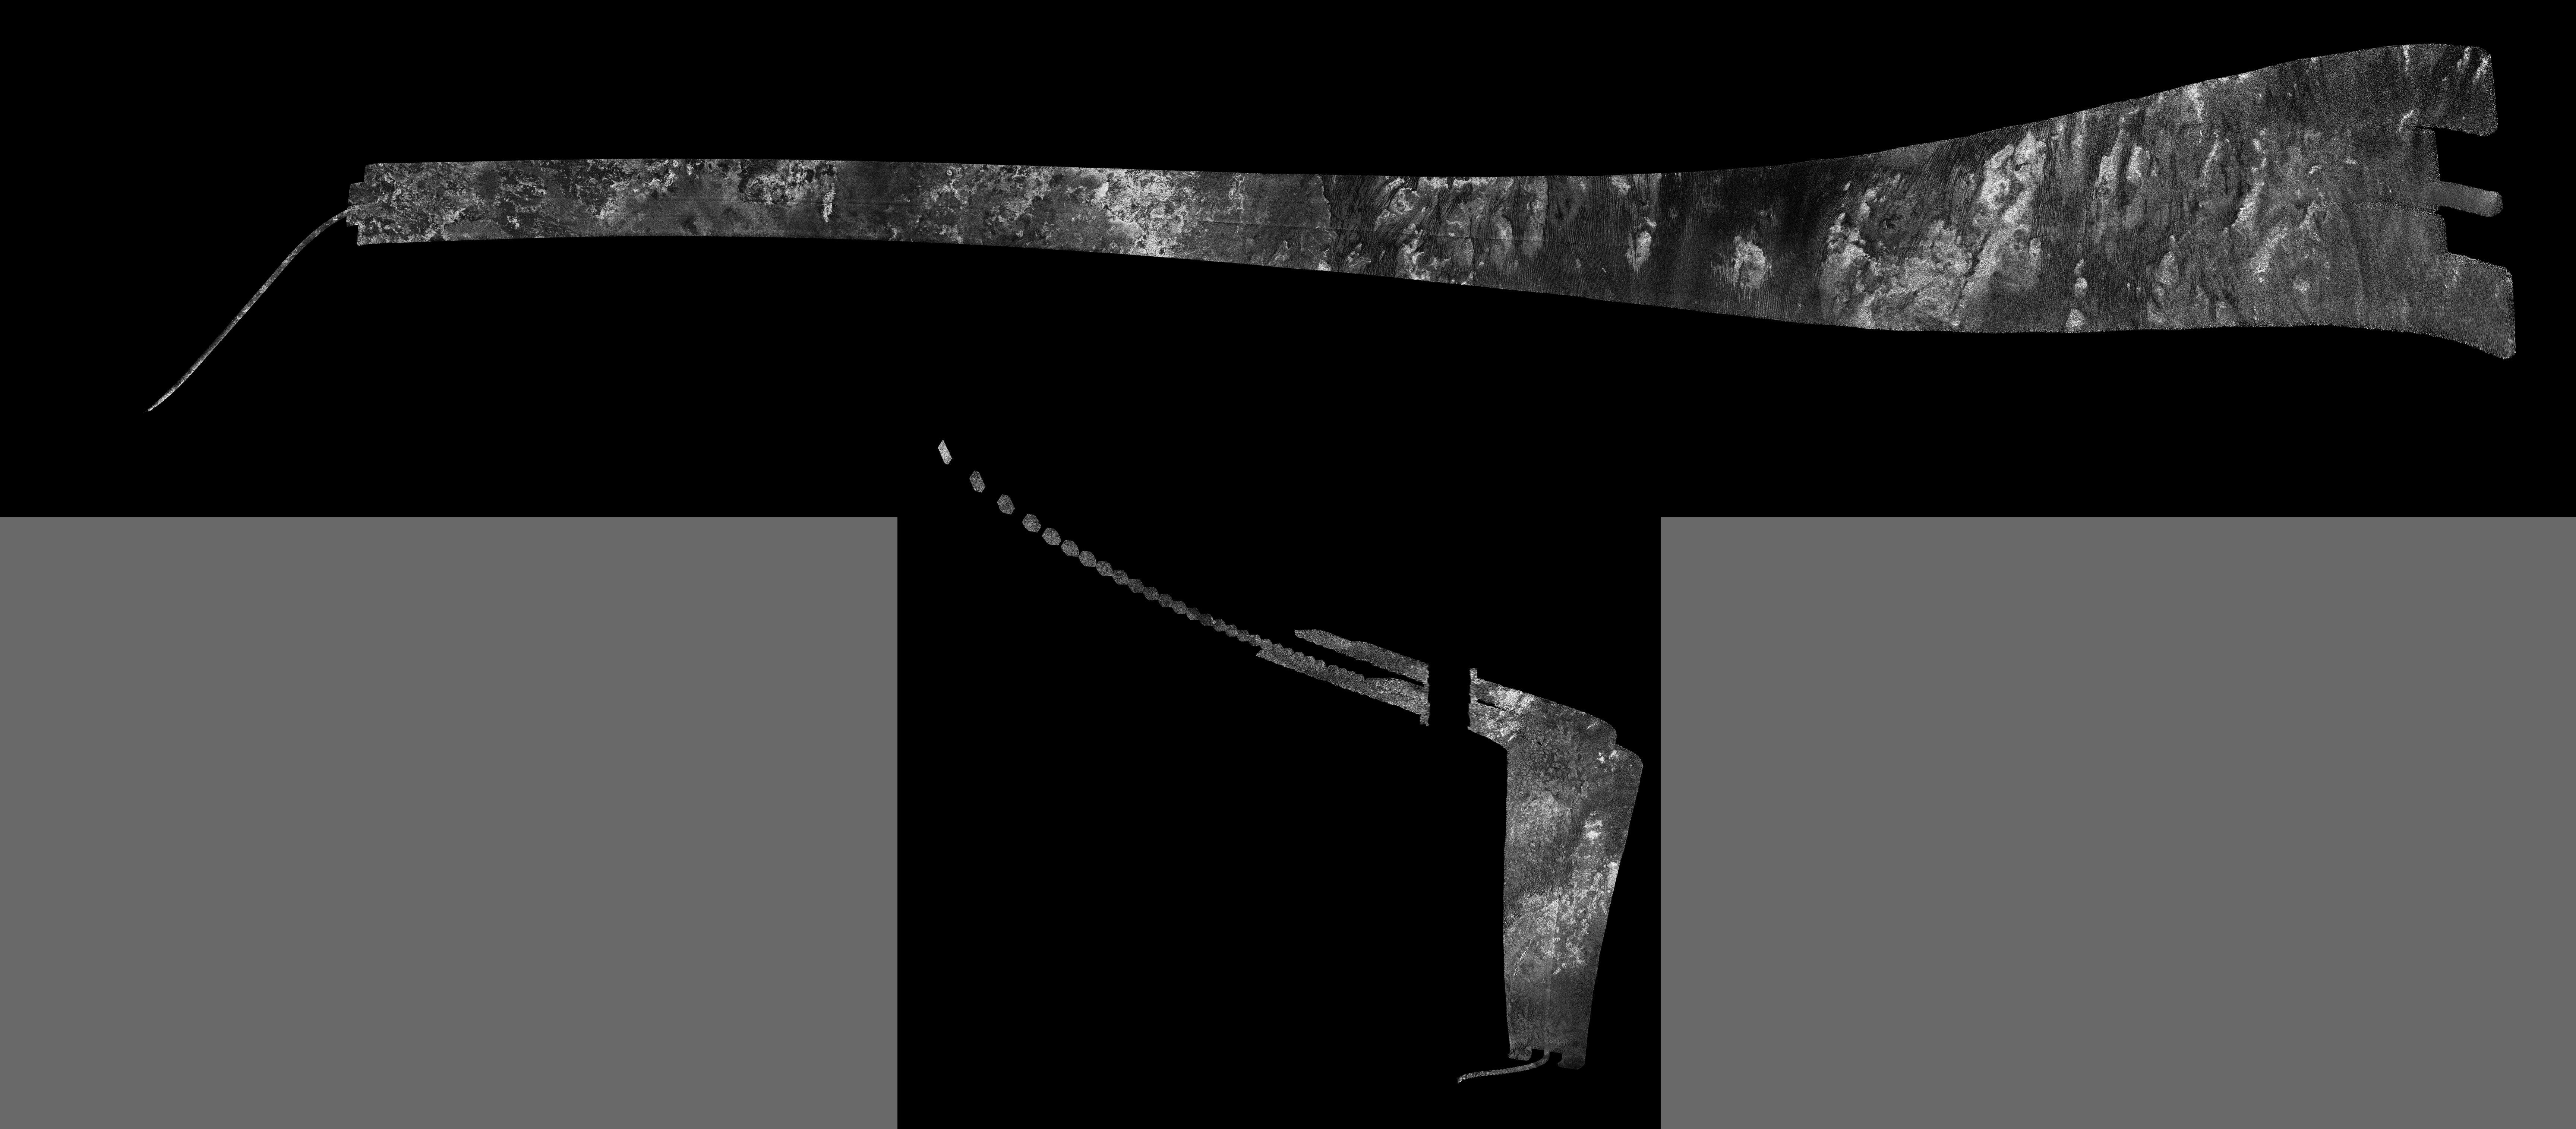

Titan Radar Swath (T-49 Flyby – Dec. 21, 2008)

These images were obtained by NASA’s Cassini radar instrument during a flyby on Dec. 21, 2008. High-Southern Latitudes in the Leading Hemisphere (Arrakis Planitia). The radar antenna was pointing toward Titan at an altitude of 970 kilometers (684 miles) during the closest approach.

The image has been processed with a resolution of 128 pixels/deg.

The Cassini-Huygens mission is a cooperative project of NASA, the European Space Agency and the Italian Space Agency. The Jet Propulsion Laboratory, a division of the California Institute of Technology in Pasadena, manages the mission for NASA’s Science Mission Directorate. The Cassini orbiter was designed, developed and assembled at JPL. The radar instrument was built by JPL and the Italian Space Agency, working with team members from the United States and several European countries.

Credit: NASA/JPL-Caltech/ASI